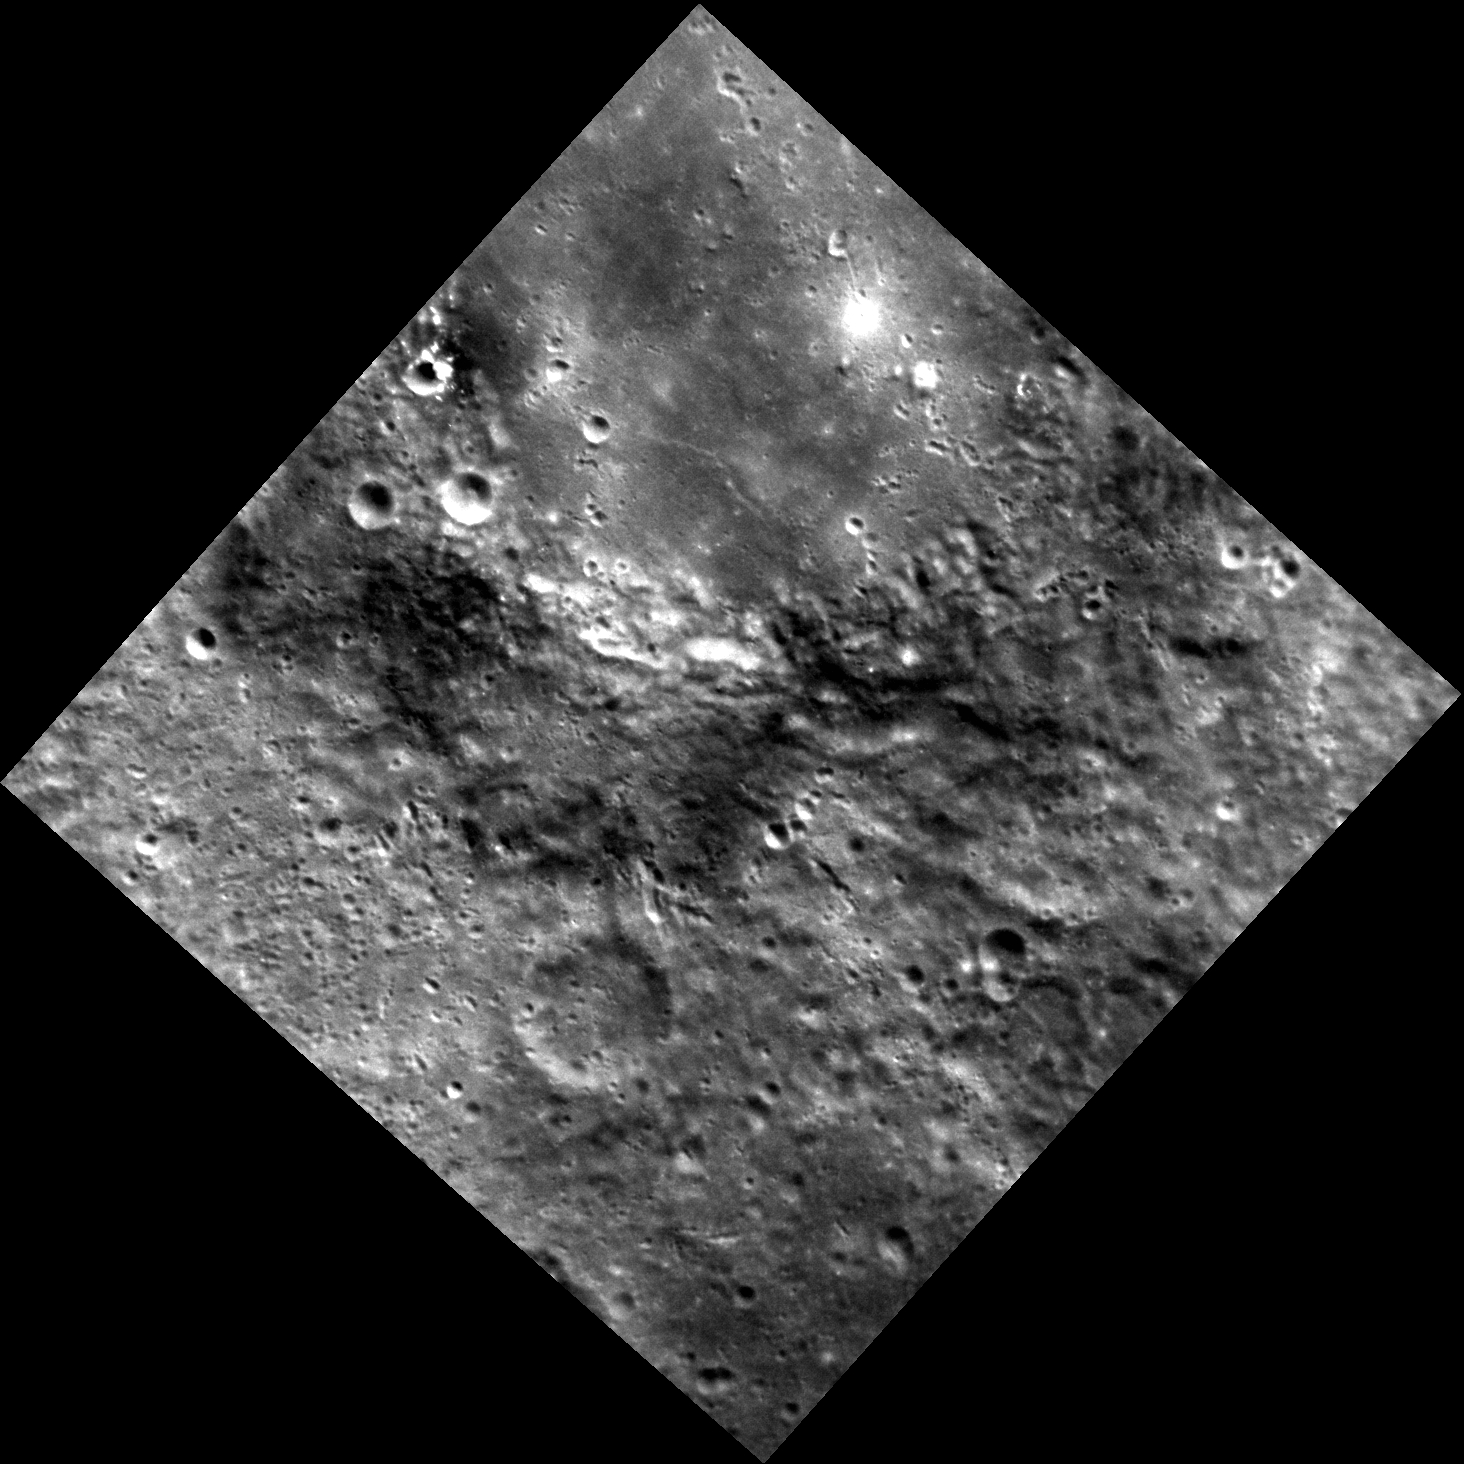

The Dark Mark

This image, taken with the Narrow Angle Camera (NAC), shows part of an unnamed crater in Mercury’s southern hemisphere. The relatively smooth crater floor is likely to be volcanic material that flooded the crater some time after it formed. The dark material visible in the crater’s ejecta blanket was excavated on impact and is known as low reflectance material or LRM, one of the major color-compositional units that has been identified on Mercury’s surface in MESSENGER multispectral images.

This image was acquired as part of MDIS’s high-resolution stereo imaging campaign. Images from the stereo imaging campaign are used in combination with the surface morphology base map or the albedo base map to create high-resolution stereo views of Mercury’s surface, with an average resolution of 200 meters/pixel. Viewing the surface under the same Sun illumination conditions but from two or more viewing angles enables information about the small-scale topography of Mercury’s surface to be obtained.

Date acquired: December 16, 2012
Image Mission Elapsed Time (MET): 264155839
Image ID: 3151399
Instrument: Narrow Angle Camera (NAC) of the Mercury Dual Imaging System (MDIS)
Center Latitude: -35.41°
Center Longitude: 122.2° E
Resolution: 154 meters/pixel
Scale: From top to bottom, this image measures about 225 km (140 mi.)
Incidence Angle: 43.3°
Emission Angle: 11.9°
Phase Angle: 55.3°

The MESSENGER spacecraft is the first ever to orbit the planet Mercury, and the spacecraft’s seven scientific instruments and radio science investigation are unraveling the history and evolution of the Solar System’s innermost planet. Visit the Why Mercury? section of this website to learn more about the key science questions that the MESSENGER mission is addressing. During the one-year primary mission, MDIS acquired 88,746 images and extensive other data sets. MESSENGER is now in a year-long extended mission, during which plans call for the acquisition of more than 80,000 additional images to support MESSENGER’s science goals.

For information regarding the use of images, see the MESSENGER image use policy.

Credit: NASA/Johns Hopkins University Applied Physics Laboratory/Carnegie Institution of Washington